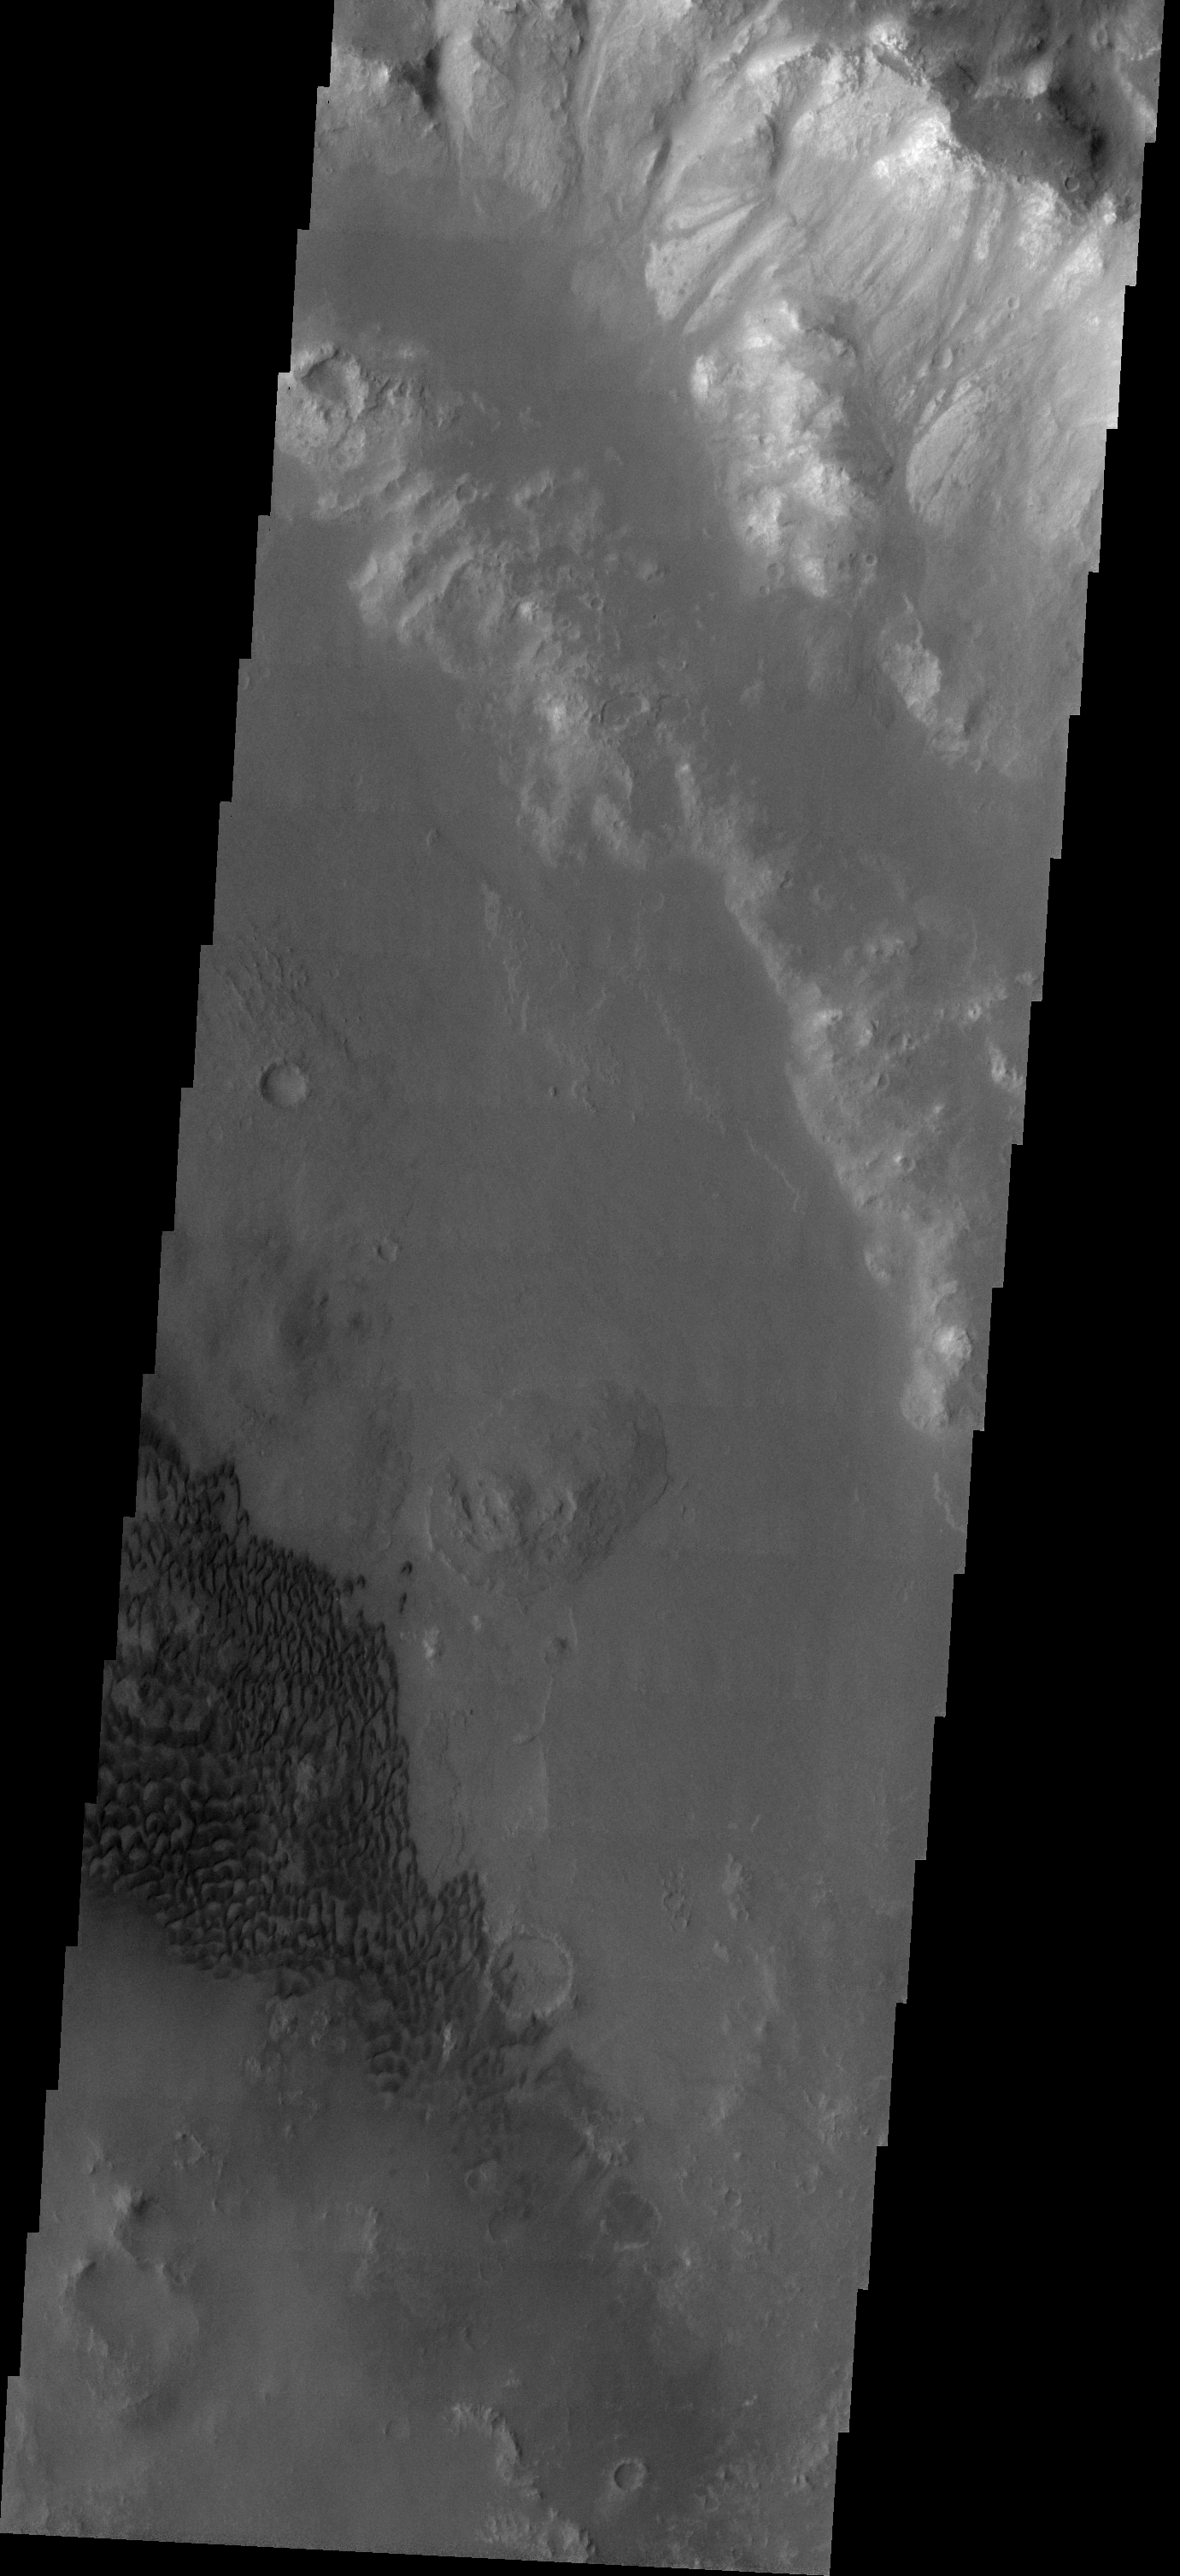

Holden Crater Dune Field

Our topic for the weeks of April 4 and April 11 is dunes on Mars. We will look at the north polar sand sea and at isolated dune fields at lower latitudes. Sand seas on Earth are often called “ergs,” an Arabic name for dune field. A sand sea differs from a dune field in two ways: 1) a sand sea has a large regional extent, and 2) the individual dunes are large in size and complex in form.

A common location for dune fields on Mars is in the basin of large craters. This dune field is located in Holden Crater at 25 degrees South atitude.

Image information: VIS instrument. Latitude -25.5, Longitude 326.8 East (33.2 West). 19 meter/pixel resolution.

Note: this THEMIS visual image has not been radiometrically nor geometrically calibrated for this preliminary release. An empirical correction has been performed to remove instrumental effects. A linear shift has been applied in the cross-track and down-track direction to approximate spacecraft and planetary motion. Fully calibrated and geometrically projected images will be released through the Planetary Data System in accordance with Project policies at a later time.

NASA’s Jet Propulsion Laboratory manages the 2001 Mars Odyssey mission for NASA’s Office of Space Science, Washington, D.C. The Thermal Emission Imaging System (THEMIS) was developed by Arizona State University, Tempe, in collaboration with Raytheon Santa Barbara Remote Sensing. The THEMIS investigation is led by Dr. Philip Christensen at Arizona State University. Lockheed Martin Astronautics, Denver, is the prime contractor for the Odyssey project, and developed and built the orbiter. Mission operations are conducted jointly from Lockheed Martin and from JPL, a division of the California Institute of Technology in Pasadena.

Credit: NASA/JPL/Arizona State University